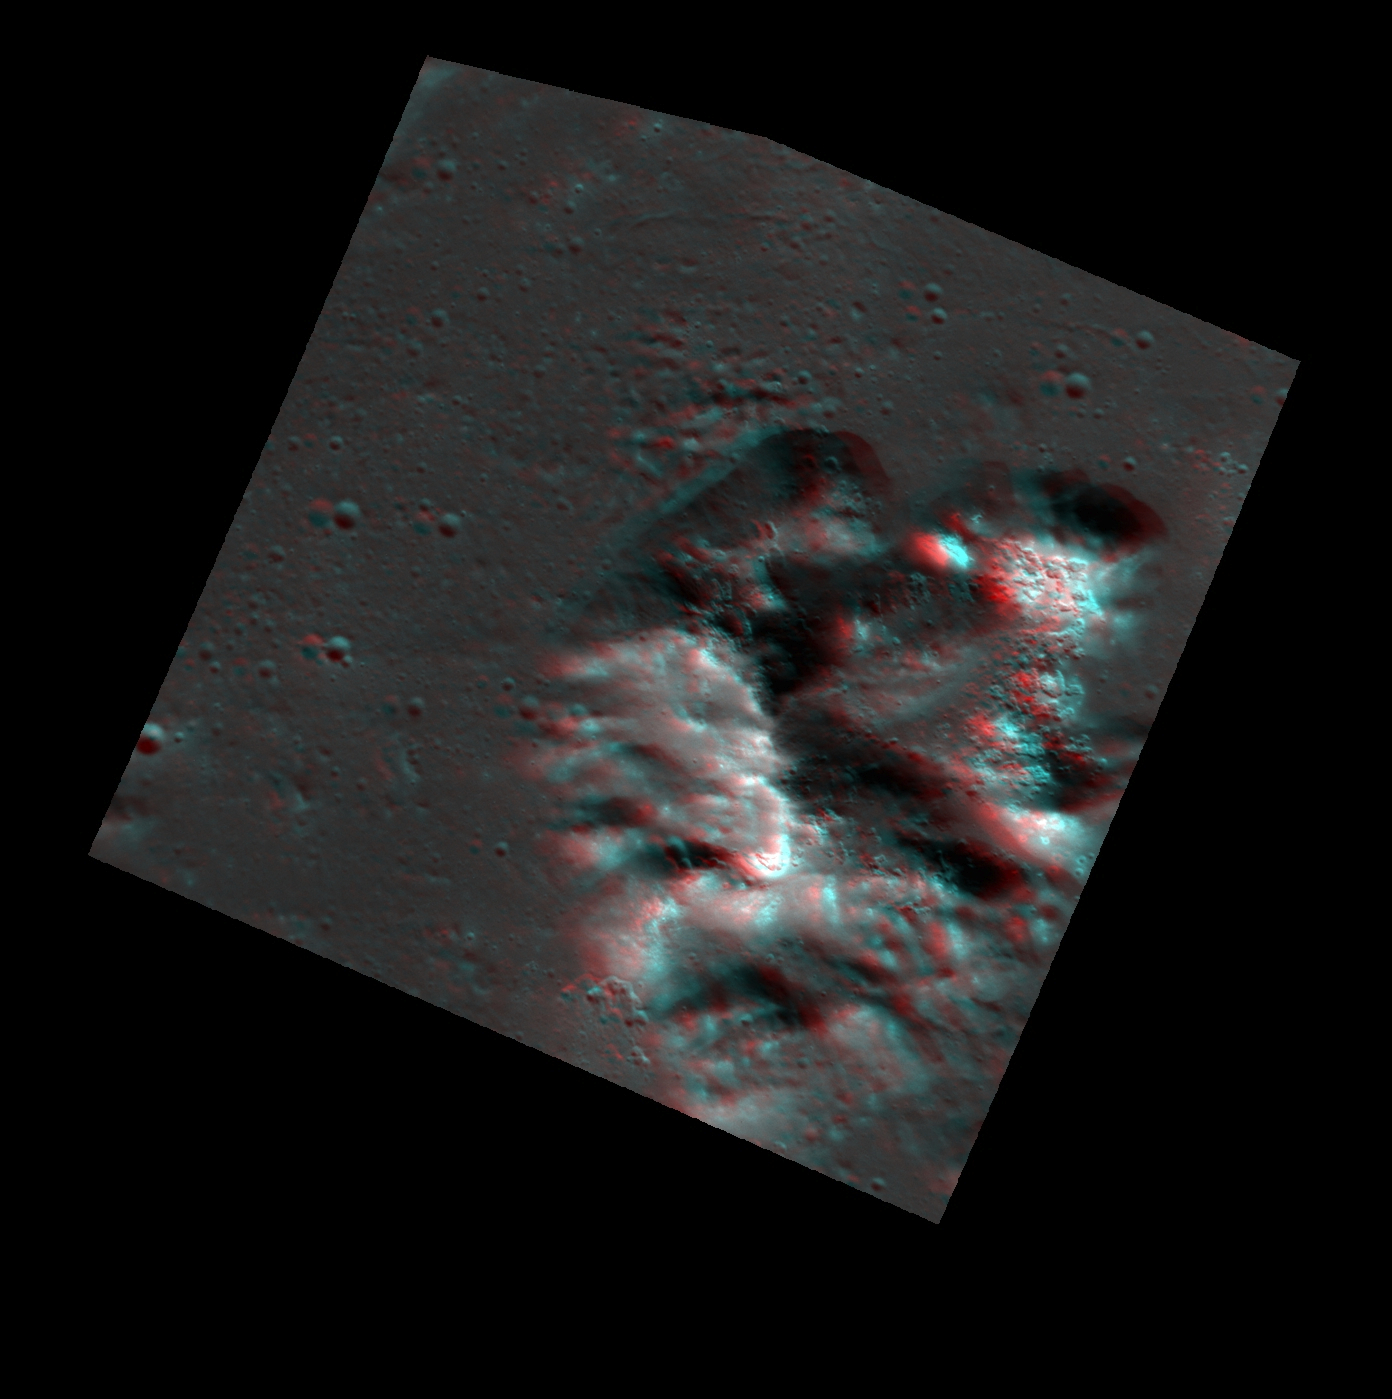

A Mountain of Hollows (Anaglyph)

Find a pair of red-cyan 3D glasses to fully view this image. This anaglyph image was created from the two images featured yesterday, and shows the central peak structure of a 60-kilometer crater that is covered with hollows. In the anaglyph, the topography of the surface appears exaggerated; the height of this mountain of hollows is roughly about a kilometer. The image has also been rotated 90° to the right (such that north is to the right), to make the 3D effect easier to view on the screen.

While you’ve got the 3D glasses, check out these previous 3D images below and come back tomorrow for a new 3D image.
– Kertesz crater
– Rembrandt basin
– Beagle Rupes

These images were acquired as a targeted set of stereo images. Targeted stereo observations are acquired at resolutions much higher than that of the 200-meter/pixel stereo base map. These targets acquired with the NAC enable the detailed topography of Mercury’s surface to be determined for a local area of interest.

Date acquired: March 24, 2013
Image Mission Elapsed Time (MET) (since January 8, 2013): 6465097, 6465230
Image ID: 3753557, 3753558
Instrument: Narrow Angle Camera (NAC) of the Mercury Dual Imaging System (MDIS)
Center Latitude: 36.20°
Center Longitude: 244.2° E
Resolution: 24 meters/pixel
Scale: This image is roughly 30 kilometers (19 miles) across
Incidence Angle: 61.7°, 61.7°
Emission Angle: 21.1°, 7.9°
Phase Angle: 65.8°, 69.6°

The MESSENGER spacecraft is the first ever to orbit the planet Mercury, and the spacecraft’s seven scientific instruments and radio science investigation are unraveling the history and evolution of the Solar System’s innermost planet. MESSENGER acquired over 150,000 images and extensive other data sets. MESSENGER is capable of continuing orbital operations until early 2015.

For information regarding the use of images, see the MESSENGER image use policy.

Credit: NASA/Johns Hopkins University Applied Physics Laboratory/Carnegie Institution of Washington